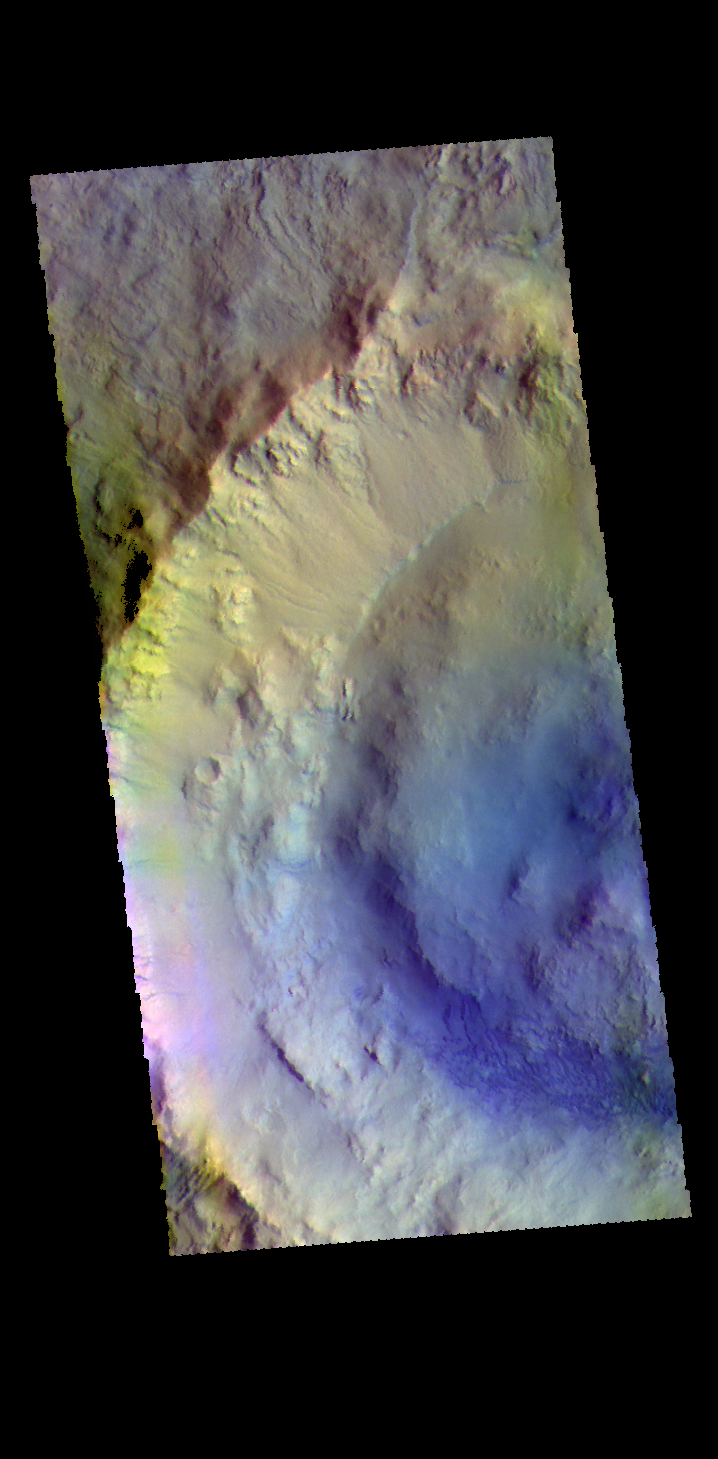

Bonestell Crater – False Color

Today’s image shows part of Bonestell Crater. Bonestell Crater is a relatively young crater located in Acidalia Planitia. Dust blown into the crater and the downslope movement of fine materials from the rim are slowly modifying the crater features. This material is responsible for the sand dunes visible at the bottom of the image. Dark blue tones in this false color combination typically indicate basaltic materials.

The THEMIS VIS camera contains 5 filters. The data from different filters can be combined in multiple ways to create a false color image. These false color images may reveal subtle variations of the surface not easily identified in a single band image.

Credit: NASA/JPL-Caltech/ASU